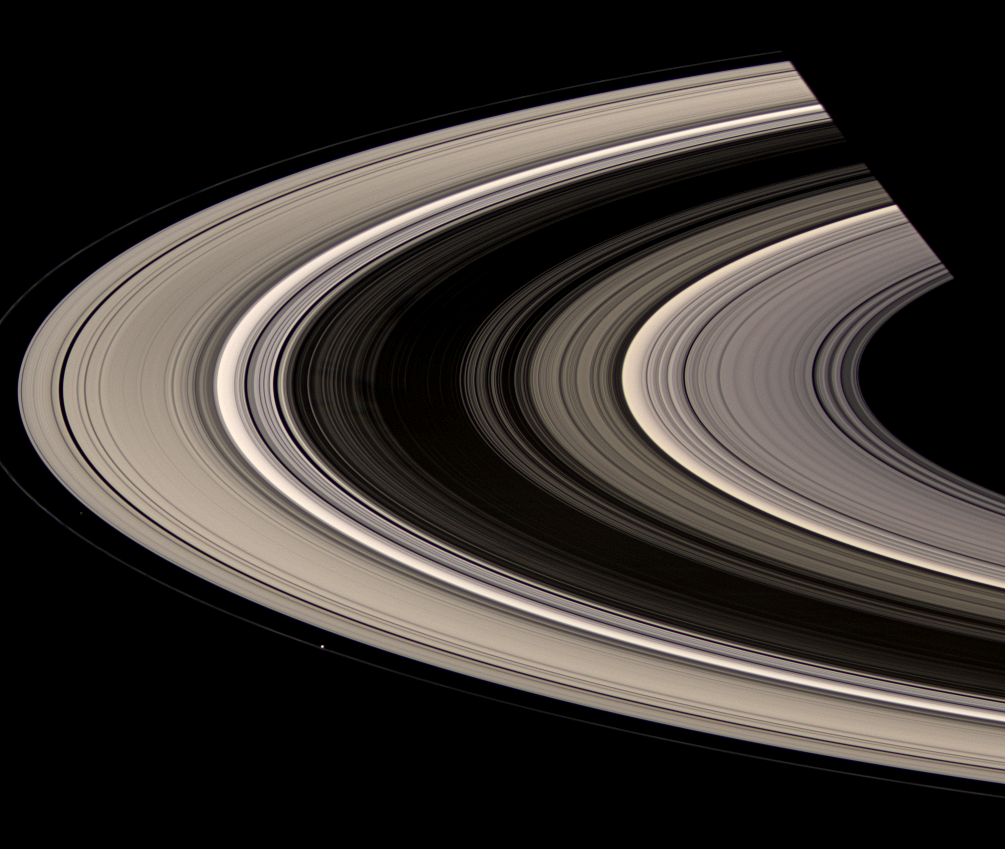

Out of Darkness

Saturn’s rings burst out of shadow and curve gracefully around the planet. Prometheus (86 kilometers, or 53 miles across at its widest point) appears as a bright speck touching the inside of the narrow F ring. Atlas (30 kilometers, 19 miles across at its widest point) is also visible, faintly, upward and to the left of Prometheus, just outside the A ring edge.

Saturn’s shadow cuts across the rings at top right.

Several dark, narrow spokes are faintly visible near the B-ring ansa, left of center.

This view looks toward the unilluminated side of the rings from about 13 degrees above the ringplane. Images taken using red, green and blue spectral filters were combined to create this natural color view. The images were obtained with the Cassini spacecraft wide-angle camera on July 4, 2008 at a distance of approximately 1.2 million kilometers (775,000 miles) from Saturn. Image scale is 71 kilometers (44 miles) per pixel.

The Cassini-Huygens mission is a cooperative project of NASA, the European Space Agency and the Italian Space Agency. The Jet Propulsion Laboratory, a division of the California Institute of Technology in Pasadena, manages the mission for NASA’s Science Mission Directorate, Washington, D.C. The Cassini orbiter and its two onboard cameras were designed, developed and assembled at JPL. The imaging operations center is based at the Space Science Institute in Boulder, Colo.

Credit: NASA/JPL/Space Science Institute